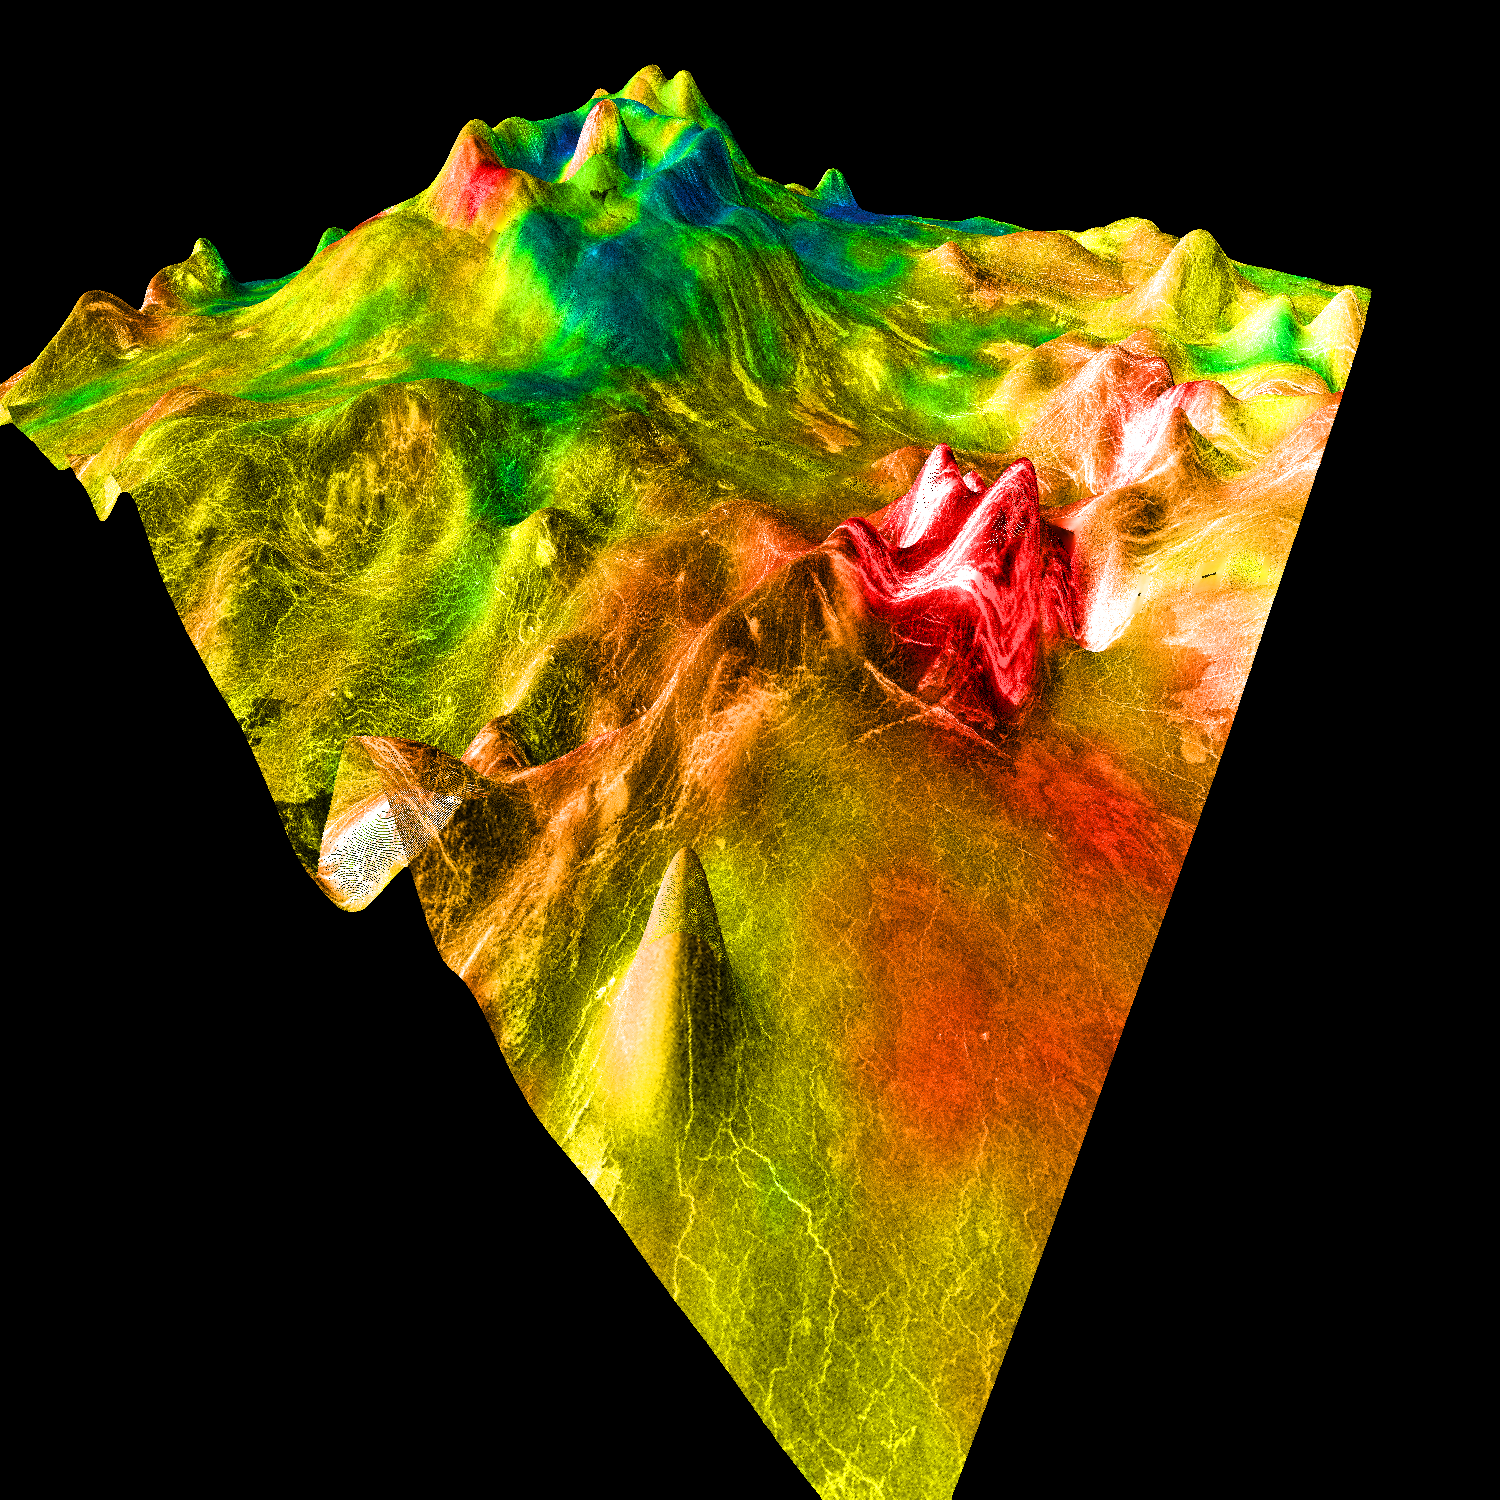

Magellan’s Perspective View of Ovda Regio, 15° N, 77° E

This perspective view of Venus, generated by computer from Magellan data and color-coded with emissivity, shows part of the lowlands to the north of Ovda Regio. The prominent topographic feature is a shield volcano, one of many distinct types of volcanic features on Venus. The volcano, with its partially breached summit caldera and central dome, bears a superficial resemblance to Mount St. Helens in this strongly vertically exaggerated view. In reality, it is roughly 700 km across, comparable to Olympus Mons on Mars, although it is only 2 km high. The extremely low, broad shape of the volcano probably results from the eruption of highly fluid lava such as basalt, combined with Venus’ high surface temperature. Individual lava flows can be seen on the righthand side of the volcano, which has a slope of less than half a degree. The rugged area at the extreme right is part of a fracture zone that appears to extend under the volcano and may have provided a path by which lava was erupted. The cone-shaped hill in the foreground is an artifact caused by a single erroneous altimeter measurement; its size gives an indication of the horizontal resolution of the altimetry map. Magellan MIDR quadrangle* containing this image: C1-15N077. Image resolution (m): 225. Size of region shown (E-W x N-S, in km): 851 x 878. Range of emissivities from violet to red: 0.74 — 0.84. Vertical exaggeration: 100. Azimuth of viewpoint (deg clockwise from East): 135. Elevation of viewpoint (km): 300. *Quadrangle name indicates approximate center latitude (N=north, S=south) and center longitude (East).

Credit: NASA/JPL/USGS